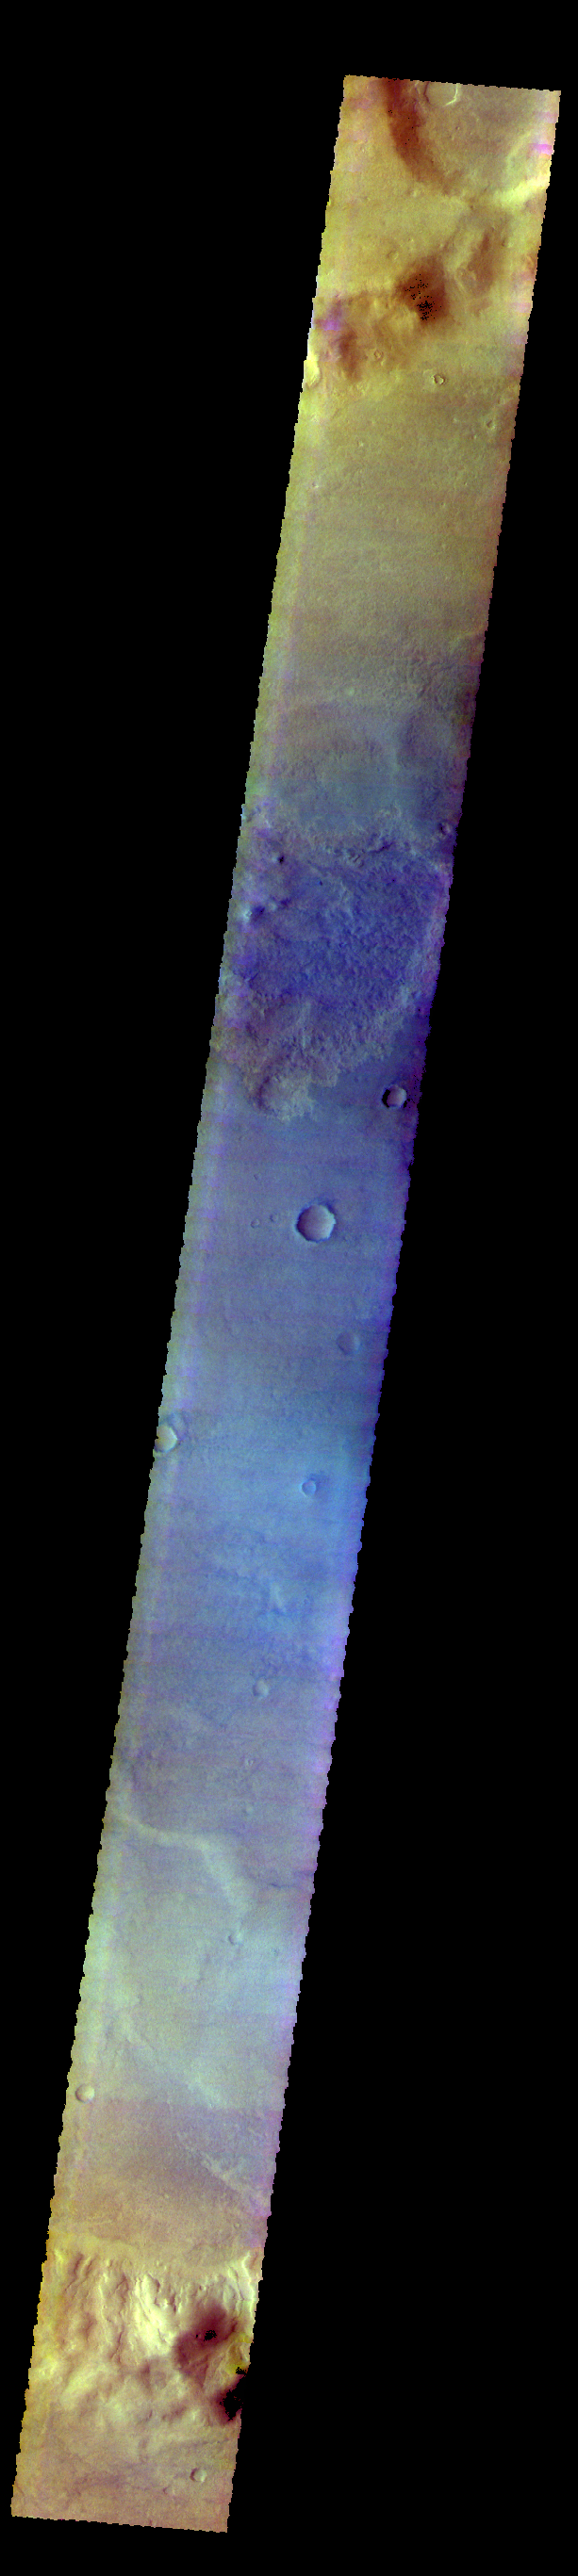

Proctor Crater – False Color

The THEMIS VIS camera contains 5 filters. The data from different filters can be combined in multiple ways to create a false color image. These false color images may reveal subtle variations of the surface not easily identified in a single band image. Today’s false color image shows part of Proctor Crater in Noachis Terra.

Credit: NASA/JPL-Caltech/ASU